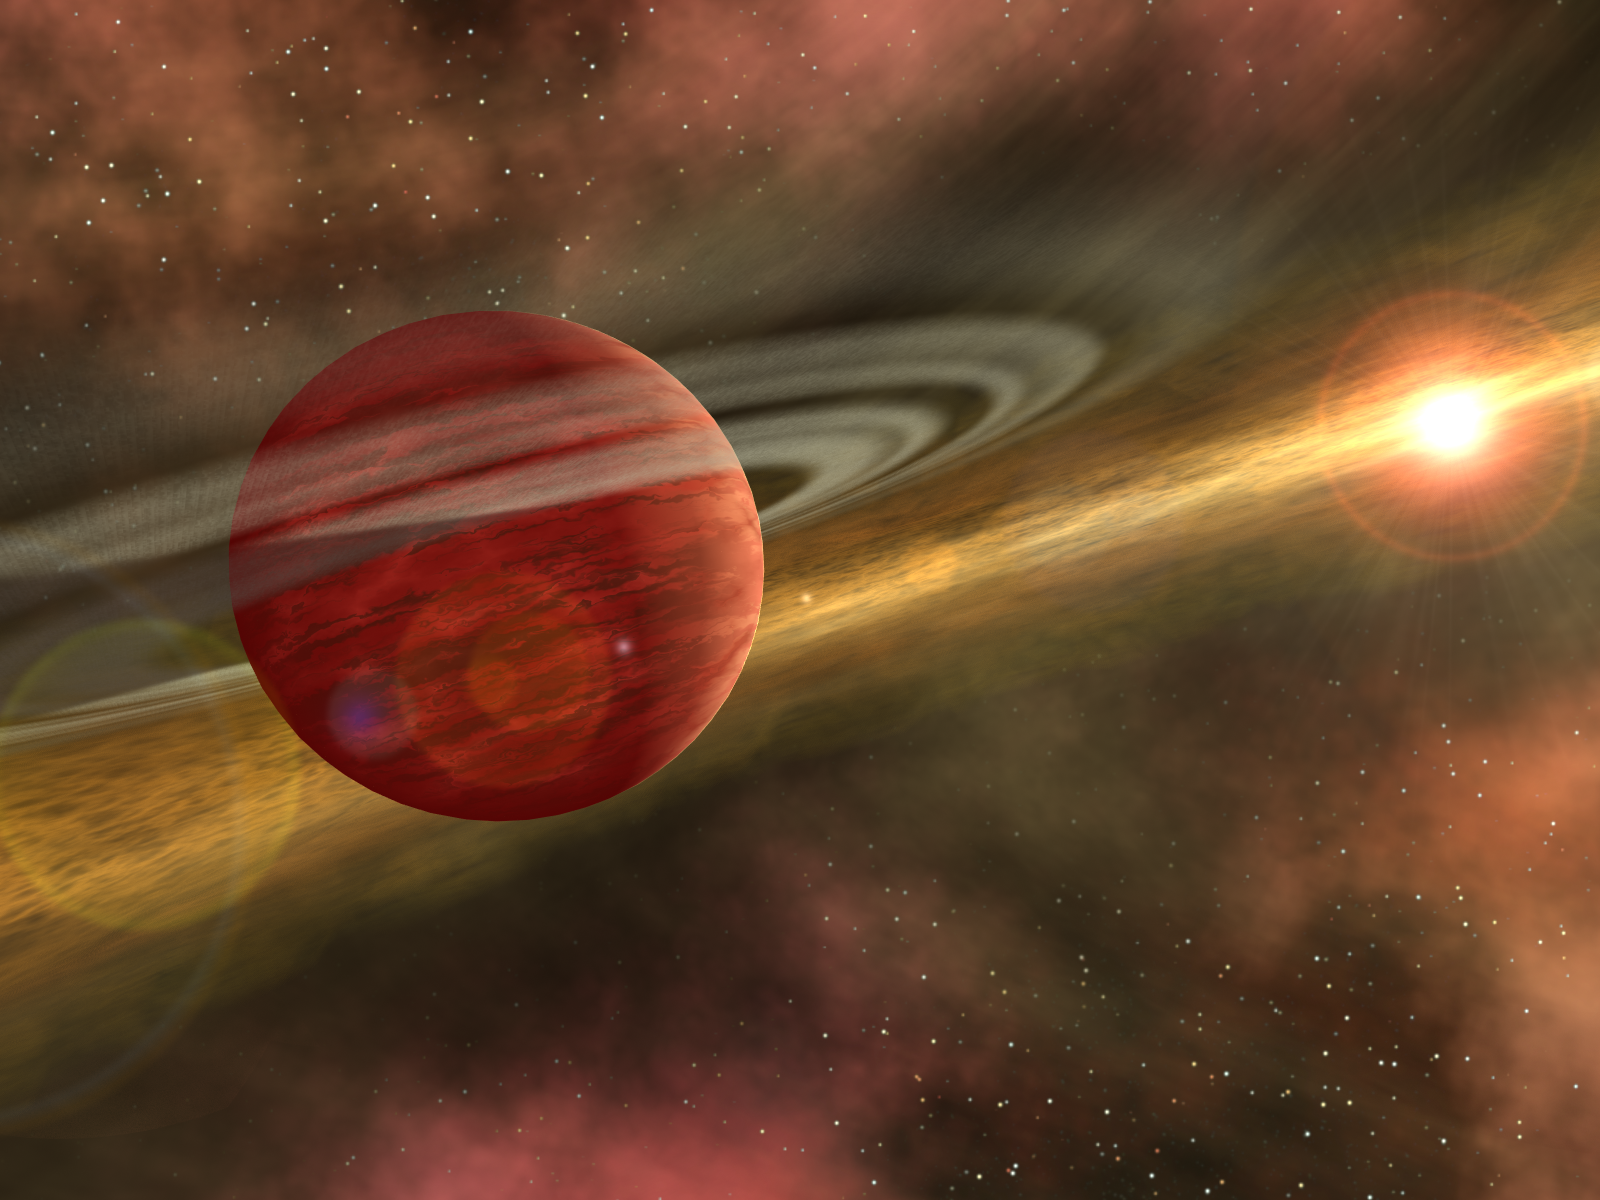

Out of the Dust, A Planet is Born (Artist Concept)

In this artist’s conception, a possible newfound planet spins through a clearing in a nearby star’s dusty, planet-forming disc. This clearing was detected around the star CoKu Tau 4 by NASA’s Spitzer Space Telescope. Astronomers believe that an orbiting massive body, like a planet, may have swept away the star’s disc material, leaving a central hole.

The possible planet is theorized to be at least as massive as Jupiter, and may have a similar appearance to what the giant planets in our own solar system looked like billions of years ago. A graceful ring, much like Saturn’s, spins high above the planet’s cloudy atmosphere. The ring is formed from countless small orbiting particles of dust and ice, leftovers from the initial gravitational collapse that formed the possible giant planet.

If we were to visit a planet like this, we would have a very different view of the universe. The sky, instead of being the familiar dark expanse lit by distant stars, would be dominated by the thick disc of dust that fills this young planetary system. The view looking toward CoKu Tau 4 would be relatively clear, as the dust in the interior of the disc has fallen into the accreting star. A bright band would seem to surround the central star, caused by light scattered back by the dust in the disc. Looking away from CoKu Tau 4, the dusty disc would appear dark, blotting out light from all the stars in the sky except those which lie well above the plane of the disc.

Credit: NASA/JPL-Caltech